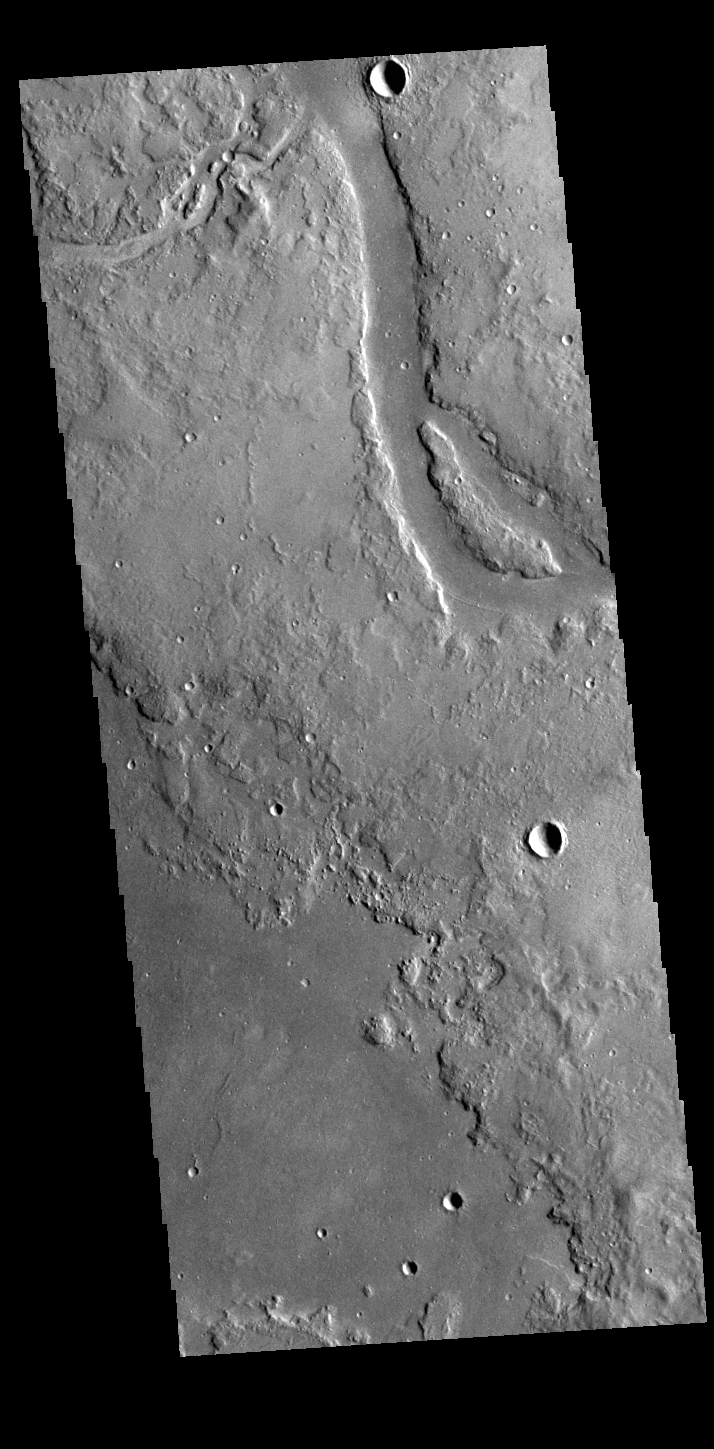

Granicus Valles

Granicus Valles is a complex channel system located west of Elyisum Mons. The channel system is approximately 750km long. It is likely that both water and lava played a part in creating the channel.

Credit: NASA/JPL-Caltech/ASU